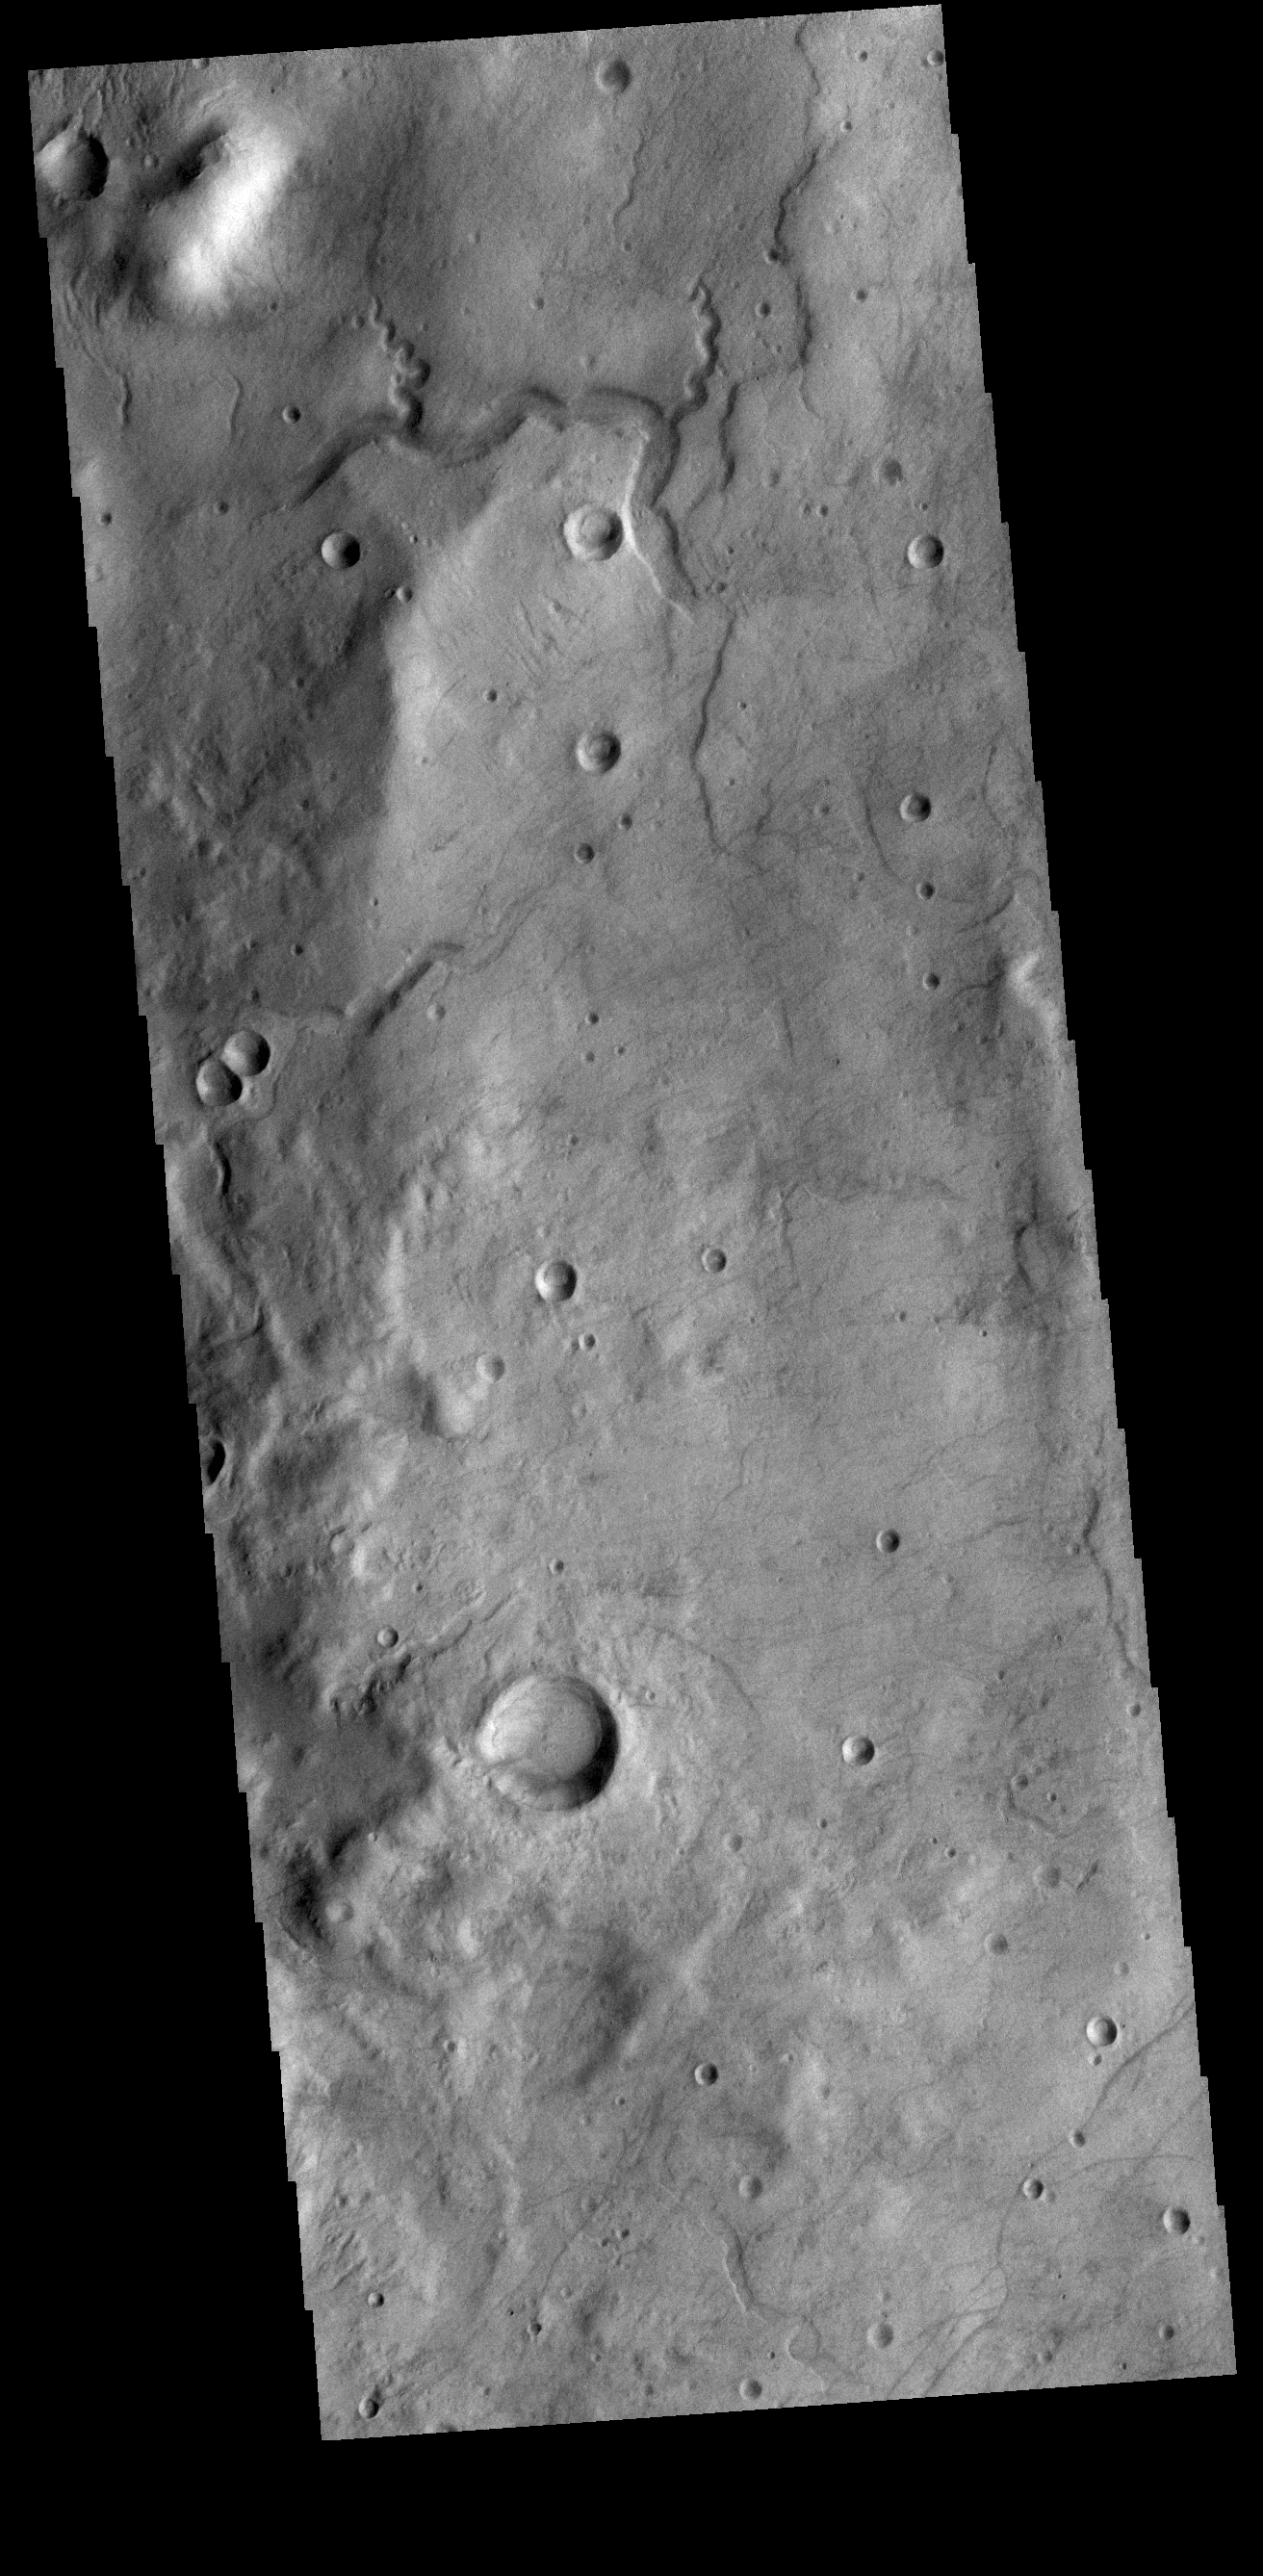

Small Channel

A small channel system dissects the rim of this unnamed crater in Terra Sirenum.

Credit: NASA/JPL-Caltech/ASU